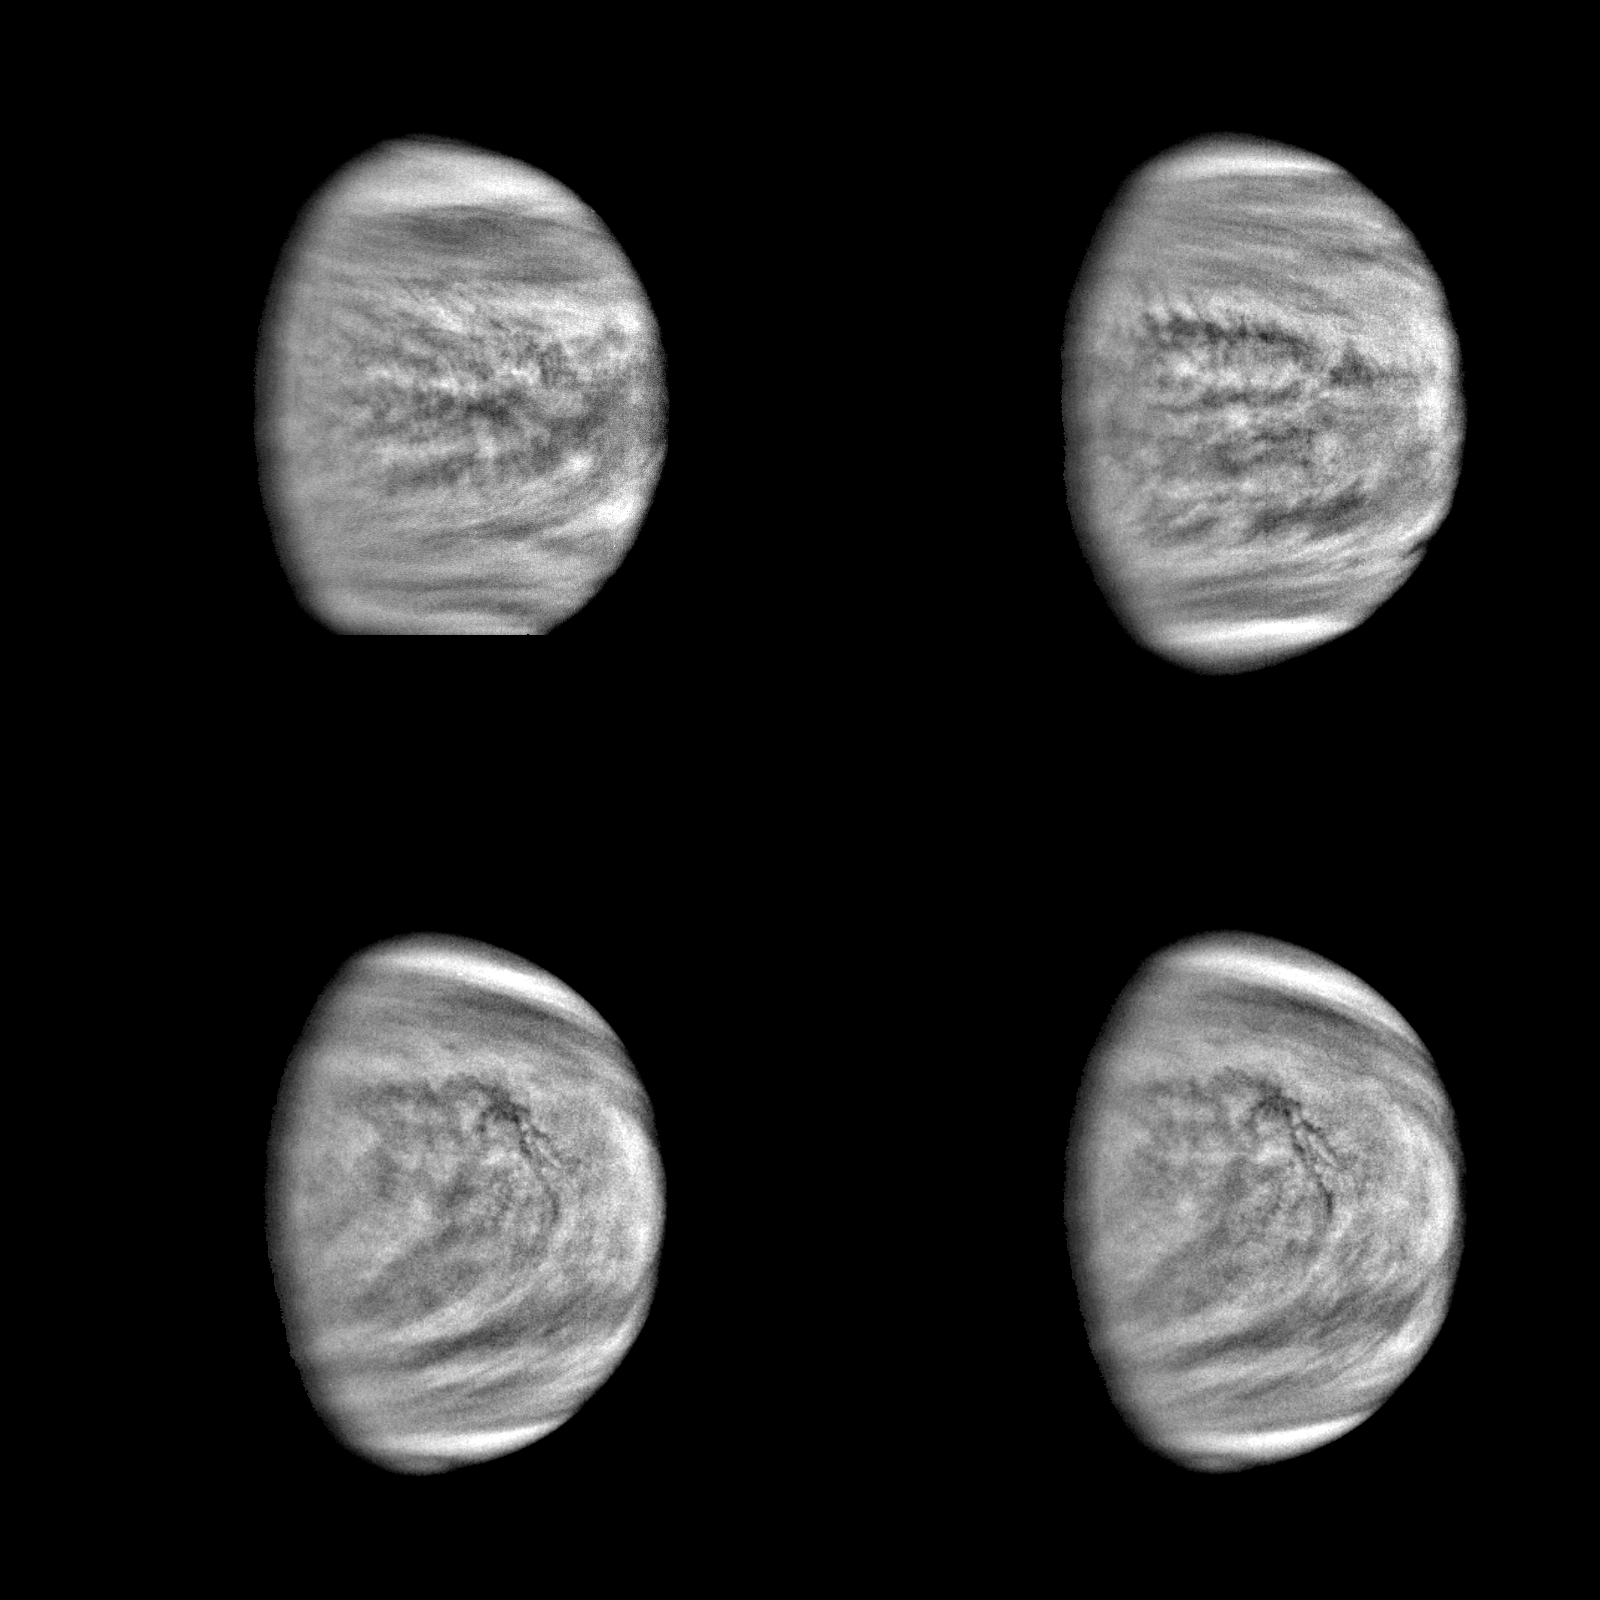

Four Views of Venus (High Pass Filter)

These are enhanced versions of four views of the planet Venus taken by the Galileo’s Solid State Imaging System at distances ranging from 1.4 to 2 million miles as the spacecraft receded from Venus. The pictures in the top row were taken about 4 and 5 days after closest approach, and those in the bottom row six days after closest approach, 2 hours apart. These show the faint Venusian cloud features especially clearly. A high-pass filter was applied to bring out broader global variations in tone. The bright polar hoods are a well-known feature of Venus. Of particular interest to planetary atmospheric scientists are the complex cloud patterns near the equator, in the vicinity of the bright subsolar point, where convection is most prevalent. The Galileo Project is managed for NASA’s Office of Space Science and Applications by the Jet Propulsion Laboratory; its mission is to study Jupiter and its satellites and magnetosphere after multiple gravity-assist flybys at Venus and Earth.

Credit: NASA/JPL